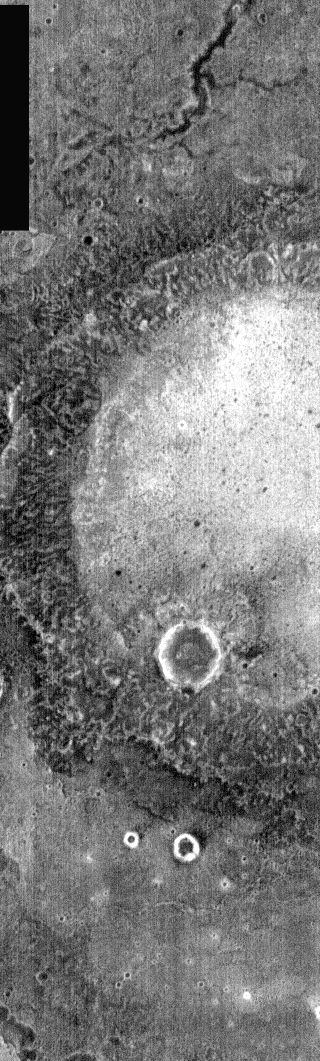

Crater At Night

This nighttime IR image is dominated by a large crater. The crater no longer has any visible ejecta, and retains only it’s rim – seen here as a varigated black/gray semi-circle surrounding a brighter floor. The smaller craters in the image have bright rings representing their rocky rims. This crater is located just south of Syrtis Major.

Image information: IR instrument. Latitude 2.8, Longitude 76.4 East (283.6 West). 100 meter/pixel resolution.

Note: this THEMIS visual image has not been radiometrically nor geometrically calibrated for this preliminary release. An empirical correction has been performed to remove instrumental effects. A linear shift has been applied in the cross-track and down-track direction to approximate spacecraft and planetary motion. Fully calibrated and geometrically projected images will be released through the Planetary Data System in accordance with Project policies at a later time.

NASA’s Jet Propulsion Laboratory manages the 2001 Mars Odyssey mission for NASA’s Office of Space Science, Washington, D.C. The Thermal Emission Imaging System (THEMIS) was developed by Arizona State University, Tempe, in collaboration with Raytheon Santa Barbara Remote Sensing. The THEMIS investigation is led by Dr. Philip Christensen at Arizona State University. Lockheed Martin Astronautics, Denver, is the prime contractor for the Odyssey project, and developed and built the orbiter. Mission operations are conducted jointly from Lockheed Martin and from JPL, a division of the California Institute of Technology in Pasadena.

Credit: NASA/JPL/Arizona State University